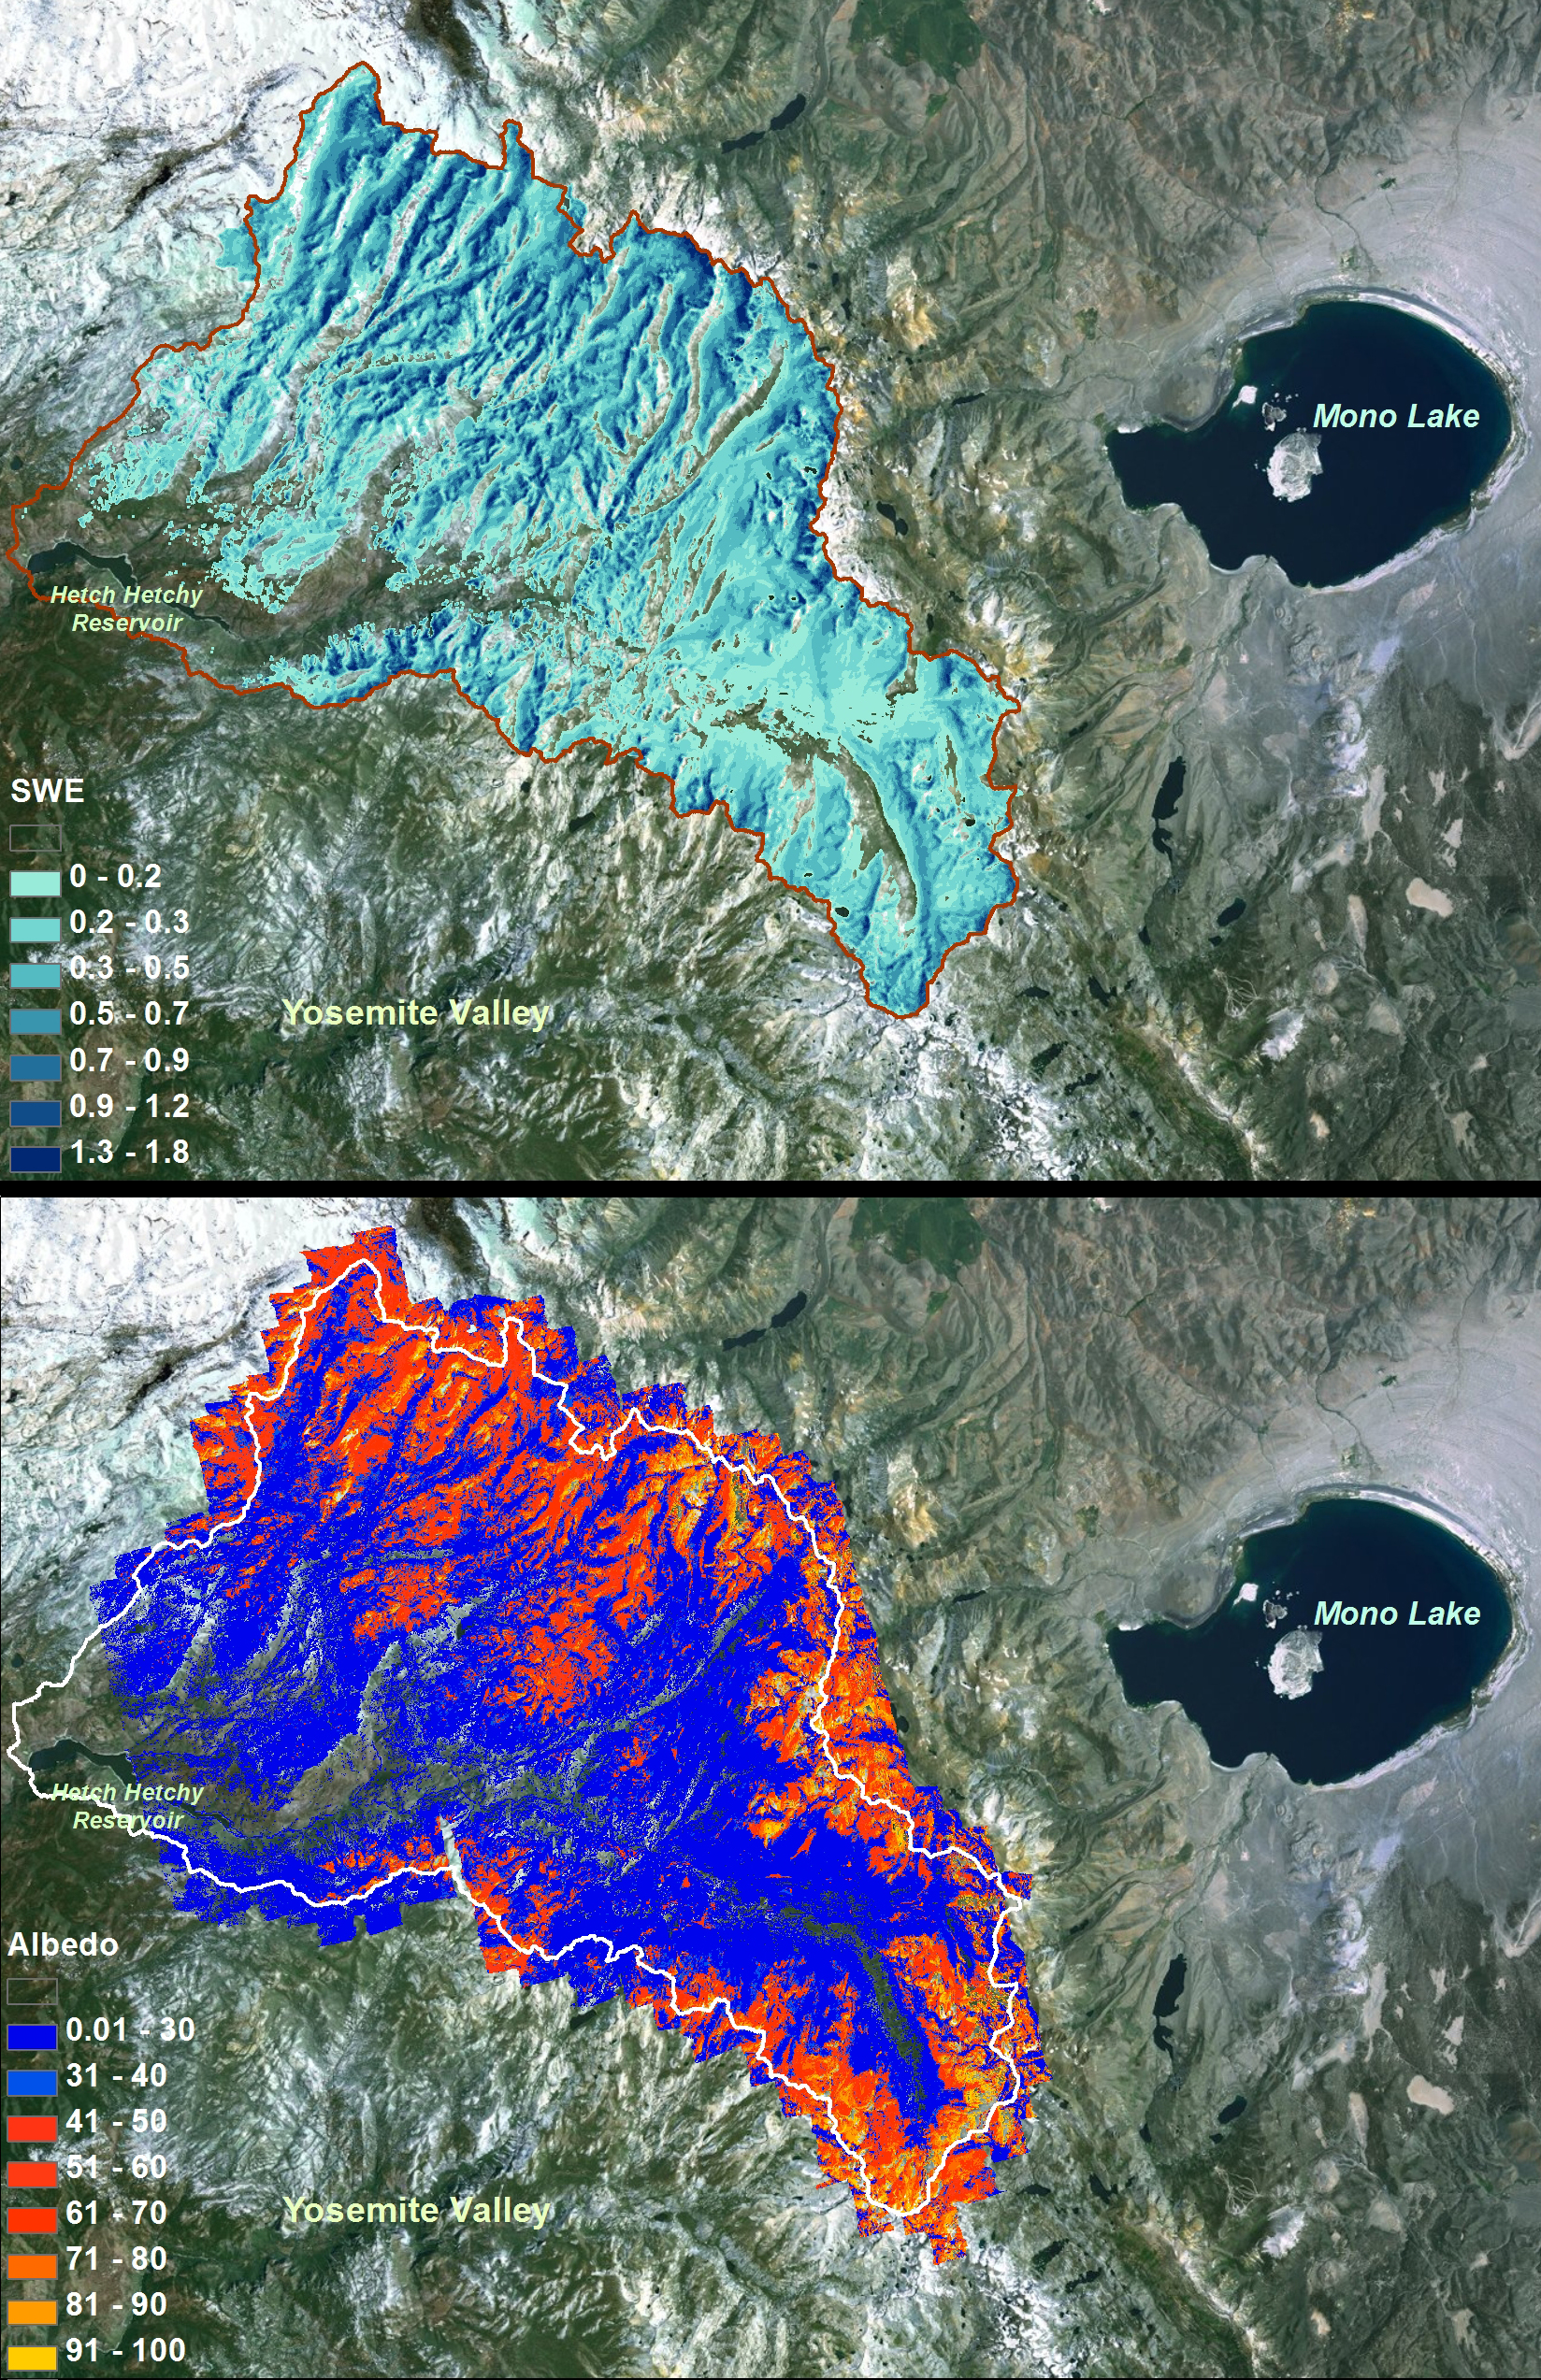

Snow Water Equivalent for Tuolumne River Basin

NASA Airborne Snow Observatory measurements of snow water equivalent (top image) and snow albedo, or reflectivity (bottom image) for the Tuolumne River Basin in California’s Sierra Nevada on April 21, 2013. The snow water equivalent measured the total water contained as snow in the basin on that date at 375 million cubic meters, or enough to fill the Rose Bowl about 1,180 times. The albedo map expresses the percentage of sunlight reflected back to space by the snow. The lower the albedo, the faster the snowmelt rate and runoff.

For more information about the Airborne Snow Observatory, visit: http://aso.jpl.nasa.gov/. For more on NASA’s Airborne Science program, visit: http://airbornescience.nasa.gov.

The California Institute of Technology in Pasadena manages JPL for NASA.

Credit: NASA/JPL-Caltech